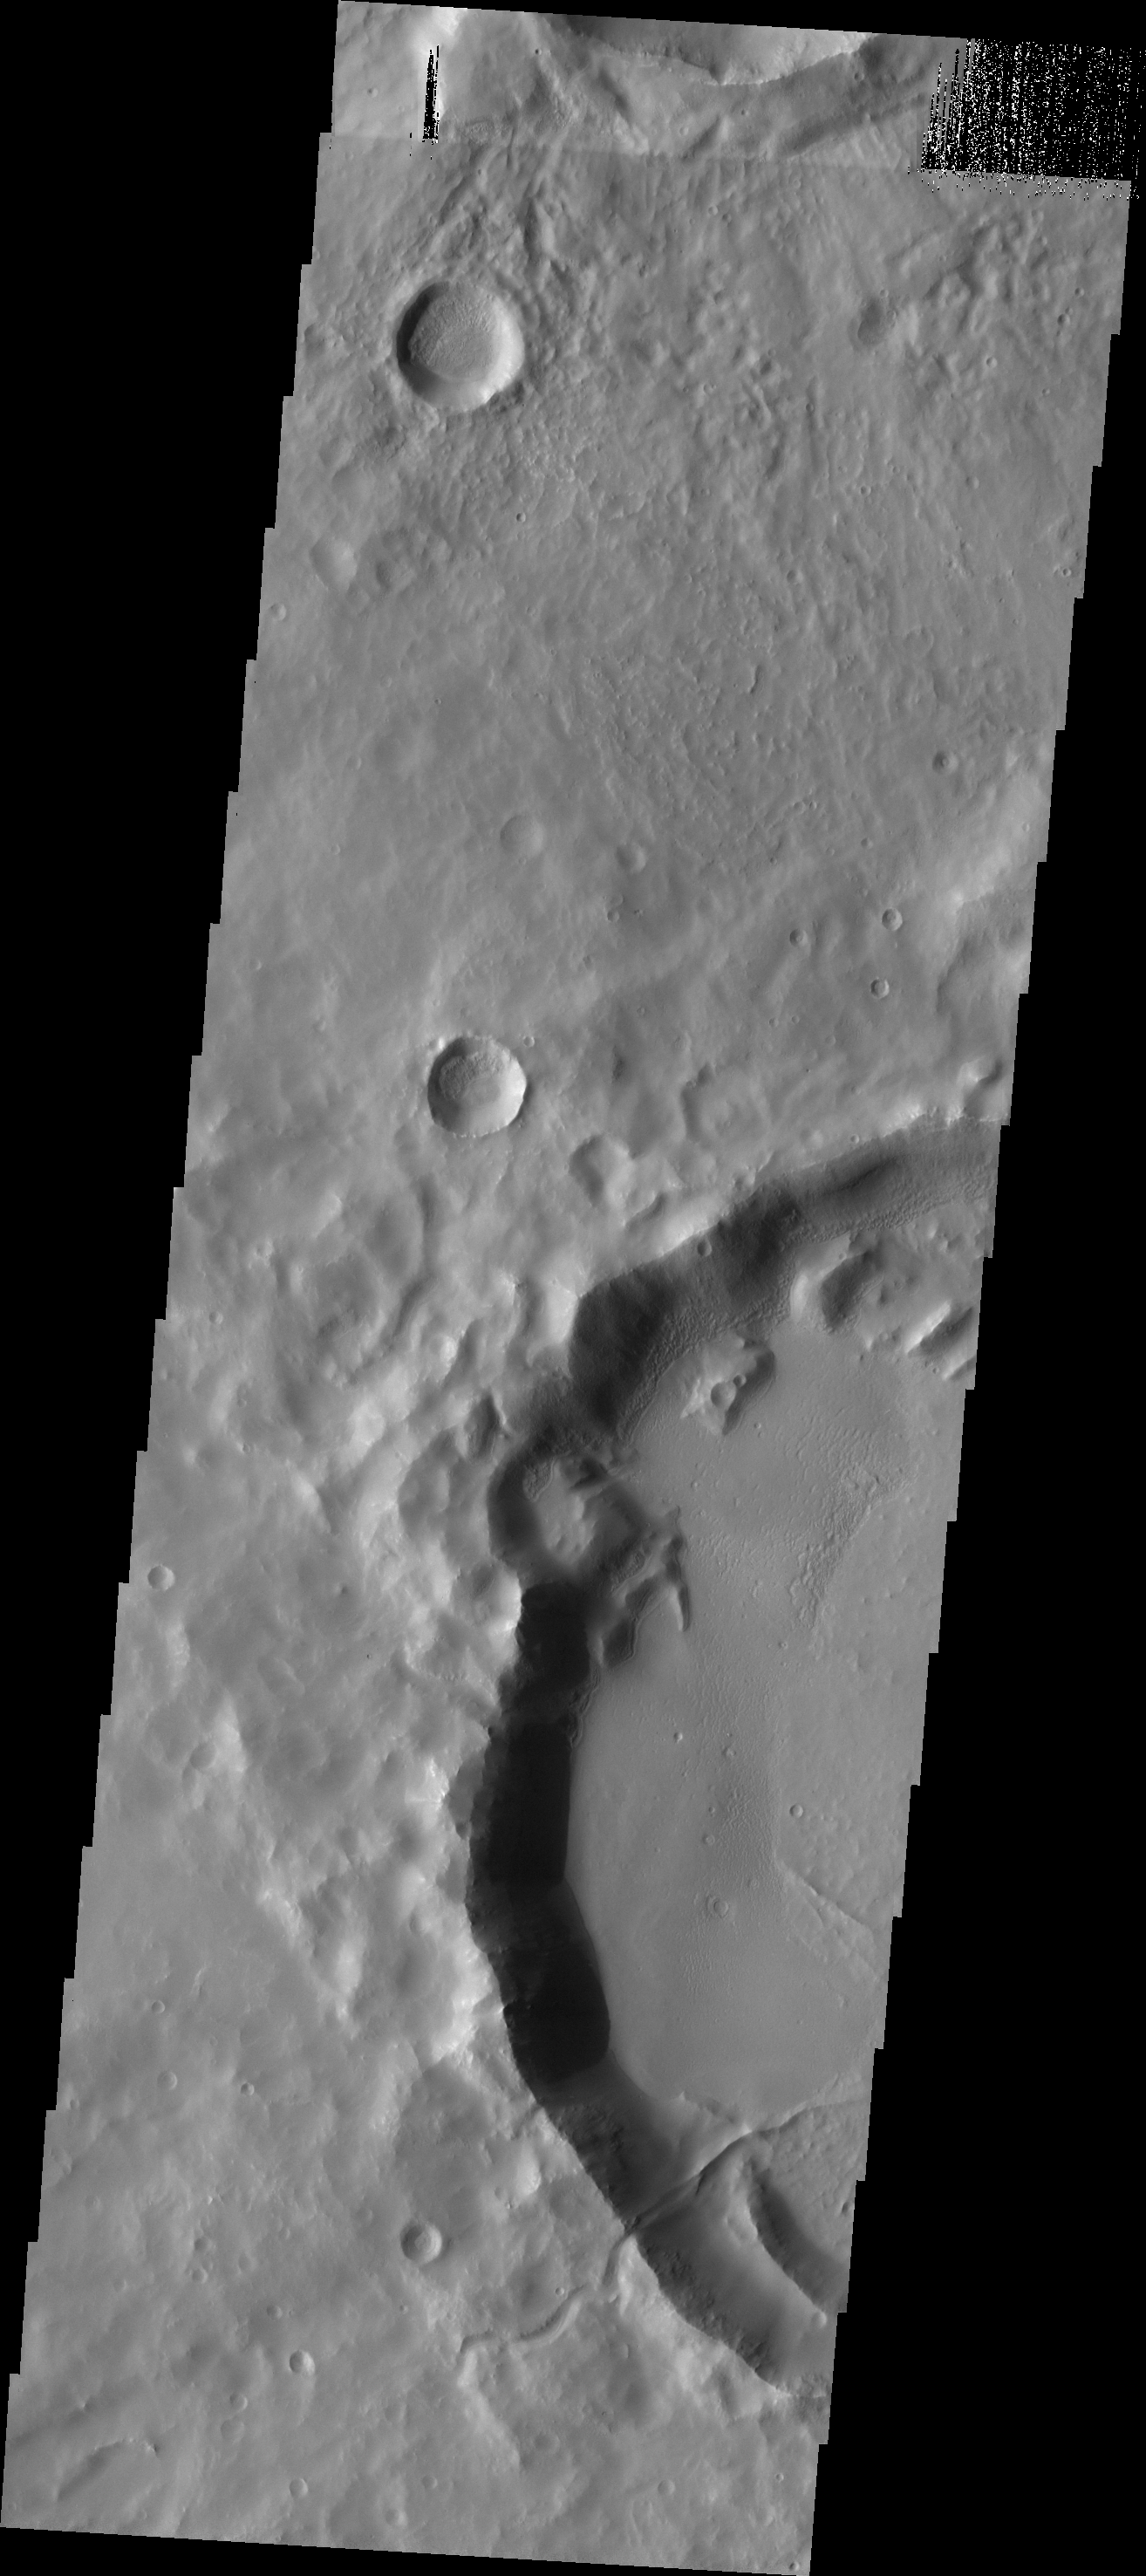

Channel to Ridge

This VIS image illustrates one of the complexities of studying Mars. The small channel that enters the crater appears to become a ridge as it crosses onto the crater floor. This inversion of topography is due to several processes. Initially the channel would have carved into the crater rim and onto the floor. At some time material infilled the channel on the floor of the crater. This infilling material is more resistant to erosion than the surrounding material that has subsequently been removed. So the channel fill now is topographically a ridge, but is located where the original channel cut into the crater.

Image information: VIS instrument. Latitude -35.6N, Longitude 242.8E. 17 meter/pixel resolution.

Please see the THEMIS Data Citation Note for details on crediting THEMIS images.

Note: this THEMIS visual image has not been radiometrically nor geometrically calibrated for this preliminary release. An empirical correction has been performed to remove instrumental effects. A linear shift has been applied in the cross-track and down-track direction to approximate spacecraft and planetary motion. Fully calibrated and geometrically projected images will be released through the Planetary Data System in accordance with Project policies at a later time.

NASA’s Jet Propulsion Laboratory manages the 2001 Mars Odyssey mission for NASA’s Office of Space Science, Washington, D.C. The Thermal Emission Imaging System (THEMIS) was developed by Arizona State University, Tempe, in collaboration with Raytheon Santa Barbara Remote Sensing. The THEMIS investigation is led by Dr. Philip Christensen at Arizona State University. Lockheed Martin Astronautics, Denver, is the prime contractor for the Odyssey project, and developed and built the orbiter. Mission operations are conducted jointly from Lockheed Martin and from JPL, a division of the California Institute of Technology in Pasadena.

Credit: NASA/JPL/ASU